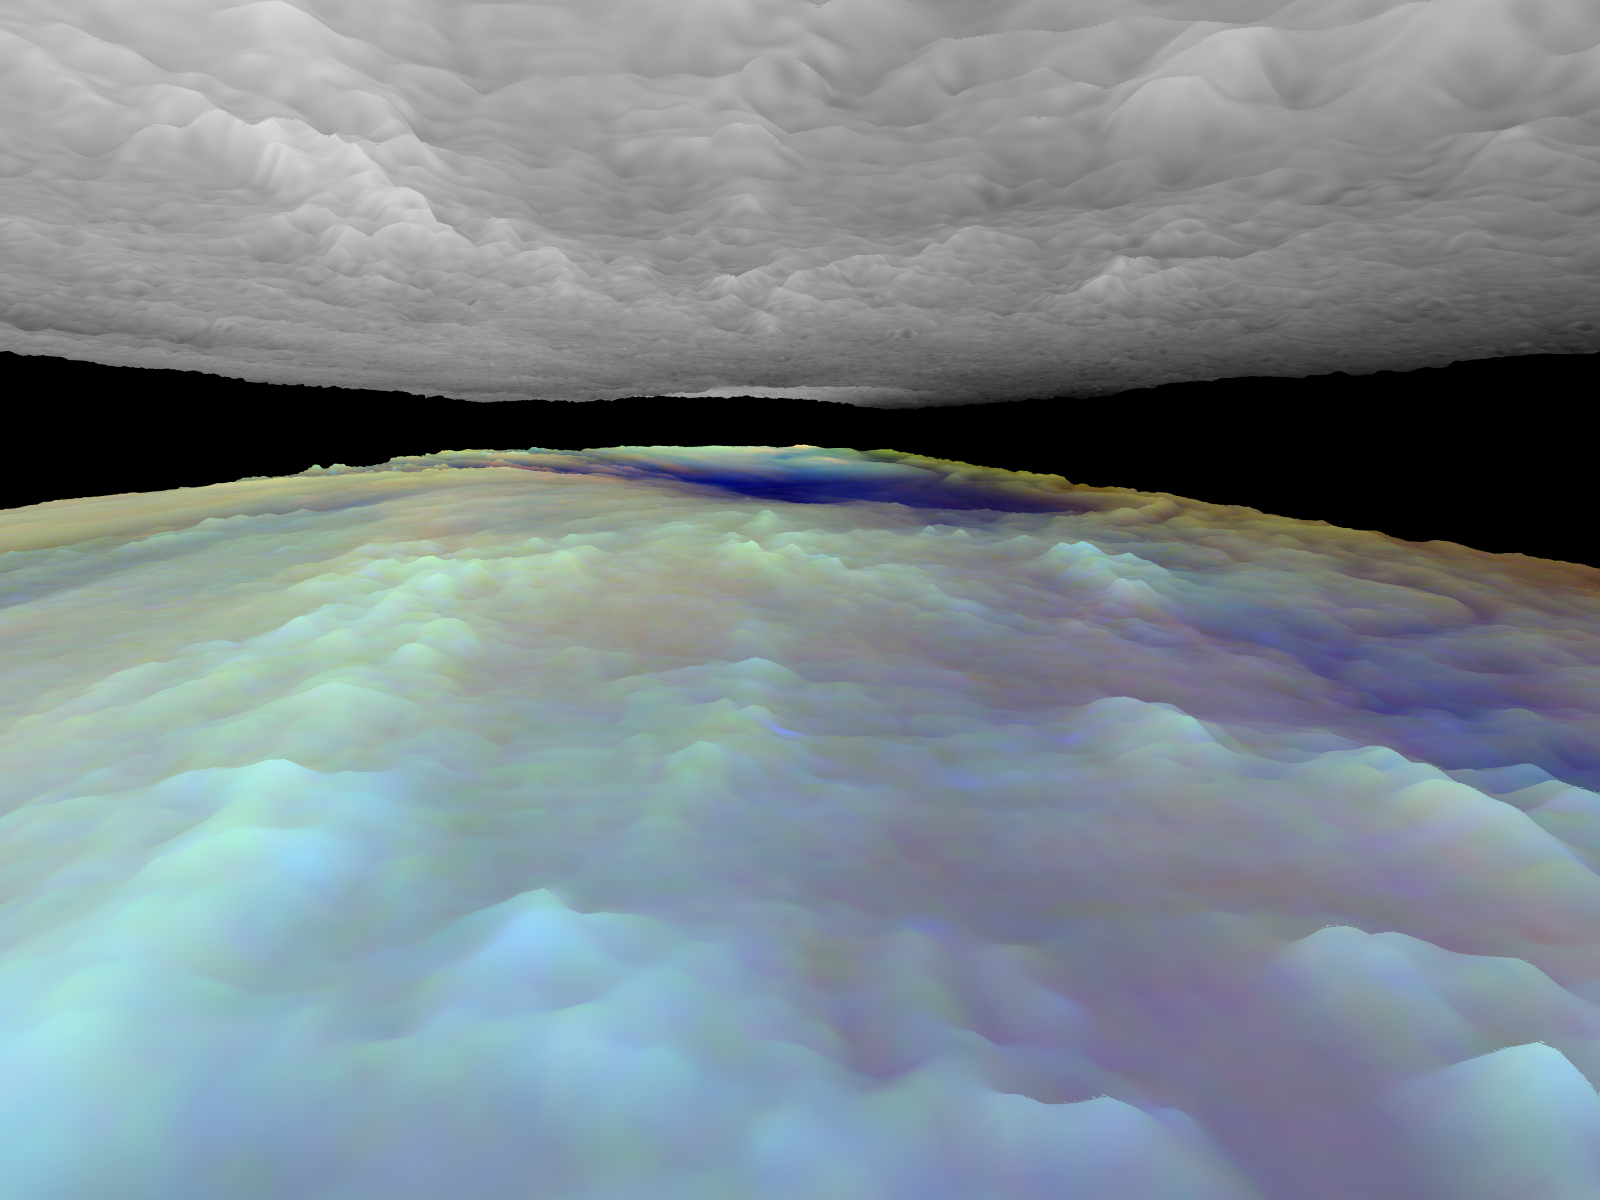

Three dimensional Visualization of Jupiter’s Equatorial Region

Frames from a three dimensional visualization of Jupiter’s equatorial region. The images used cover an area of 34,000 kilometers by 11,000 kilometers (about 21,100 by 6,800 miles) near an equatorial “hotspot” similar to the site where the probe from NASA’s Galileo spacecraft entered Jupiter’s atmosphere on December 7th, 1995. These features are holes in the bright, reflective, equatorial cloud layer where warmer thermal emission from Jupiter’s deep atmosphere can pass through. The circulation patterns observed here along with the composition measurements from the Galileo Probe suggest that dry air may be converging and sinking over these regions, maintaining their cloud-free appearance. The bright clouds to the right of the hotspot as well as the other bright features may be examples of upwelling of moist air and condensation.

This frame is a view to the west, from between the cloud layers and over the patchy white clouds to the east of the hotspot. This is probably an area where moist convection is occurring over large horizontal distances, similar to the atmosphere over the equatorial ocean on Earth. The clouds are high and thick, and are observed to change rapidly over short time scales.

Galileo is the first spacecraft to image Jupiter in near-infrared light (which is invisible to the human eye) using three filters at 727, 756, and 889 nanometers (nm). Because light at these three wavelengths is absorbed at different altitudes by atmospheric methane, a comparison of the resulting images reveals information about the heights of clouds in Jupiter’s atmosphere. This information can be visualized by rendering cloud surfaces with the appropriate height variations.

The visualization reduces Jupiter’s true cloud structure to two layers. The height of a high haze layer is assumed to be proportional to the reflectivity of Jupiter at 889 nm. The height of a lower tropospheric cloud is assumed to be proportional to the reflectivity at 727 nm divided by that at 756 nm. This model is overly simplistic, but is based on more sophisticated studies of Jupiter’s cloud structure. The upper and lower clouds are separated in the rendering by an arbitrary amount, and the height variations are exaggerated by a factor of 25.

The lower cloud is colored using the same false color scheme used in previously released image products, assigning red, green, and blue to the 756, 727, and 889 nanometer mosaics, respectively. Light bluish clouds are high and thin, reddish clouds are low, and white clouds are high and thick. The dark blue hotspot in the center is a hole in the lower cloud with an overlying thin haze.

The images used cover latitudes 1 to 10 degrees and are centered at longitude 336 degrees west. The smallest resolved features are tens of kilometers in size. These images were taken on December 17, 1996, at a range of 1.5 million kilometers (about 930,000 miles) by the Solid State Imaging (CCD) system on NASA’s Galileo spacecraft.

The Jet Propulsion Laboratory, Pasadena, CA manages the Galileo mission for NASA’s Office of Space Science, Washington, DC. JPL is an operating division of California Institute of Technology (Caltech).

Credit: NASA/JPL-Caltech